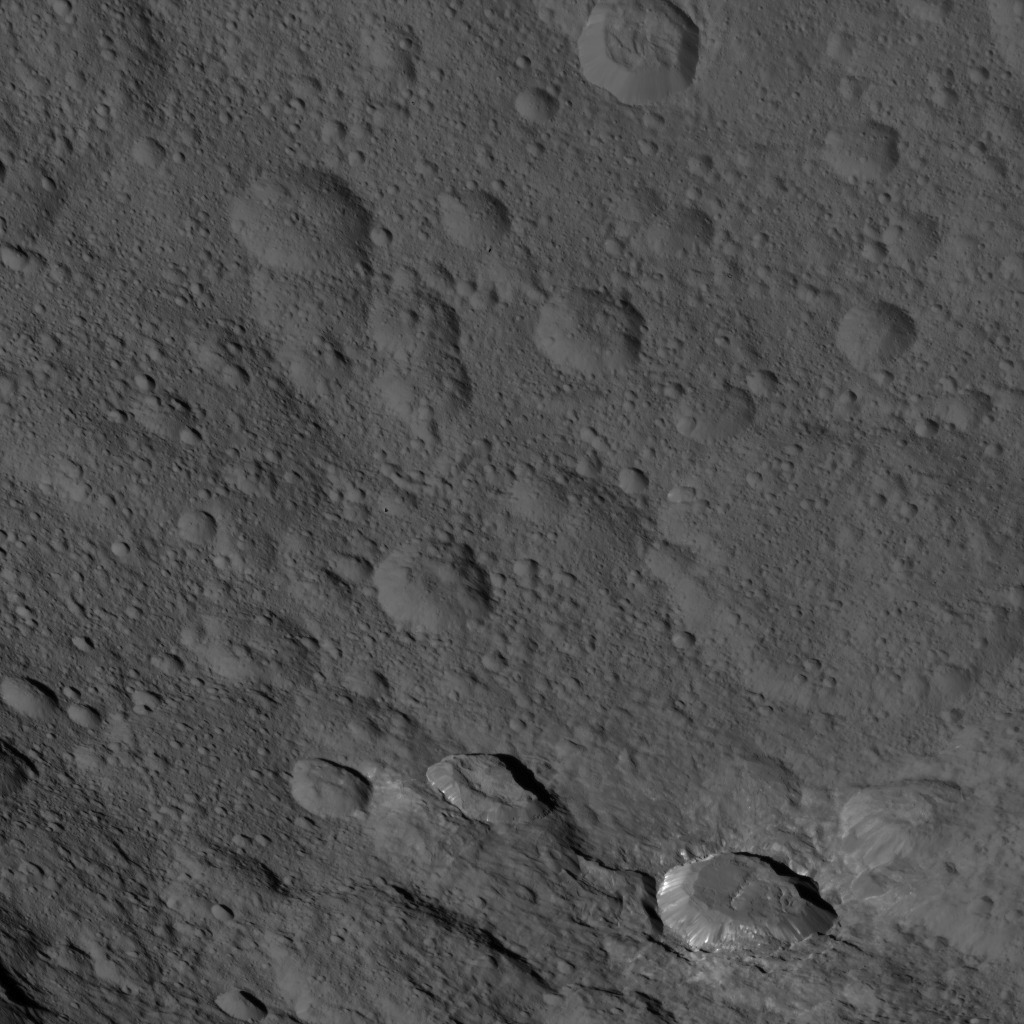

Dawn HAMO Image 43

This image, taken by NASA’s Dawn spacecraft, shows a portion of the southern hemisphere of dwarf planet Ceres from an altitude of 915 miles (1,470 kilometers). The image was taken on Sept. 21, 2015, and has a resolution of 450 feet (140 meters) per pixel.

Dawn’s mission is managed by JPL for NASA’s Science Mission Directorate in Washington. Dawn is a project of the directorate’s Discovery Program, managed by NASA’s Marshall Space Flight Center in Huntsville, Alabama. UCLA is responsible for overall Dawn mission science. Orbital ATK, Inc., in Dulles, Virginia, designed and built the spacecraft. The German Aerospace Center, the Max Planck Institute for Solar System Research, the Italian Space Agency and the Italian National Astrophysical Institute are international partners on the mission team.

Credit: NASA/JPL-Caltech/UCLA/MPS/DLR/IDA